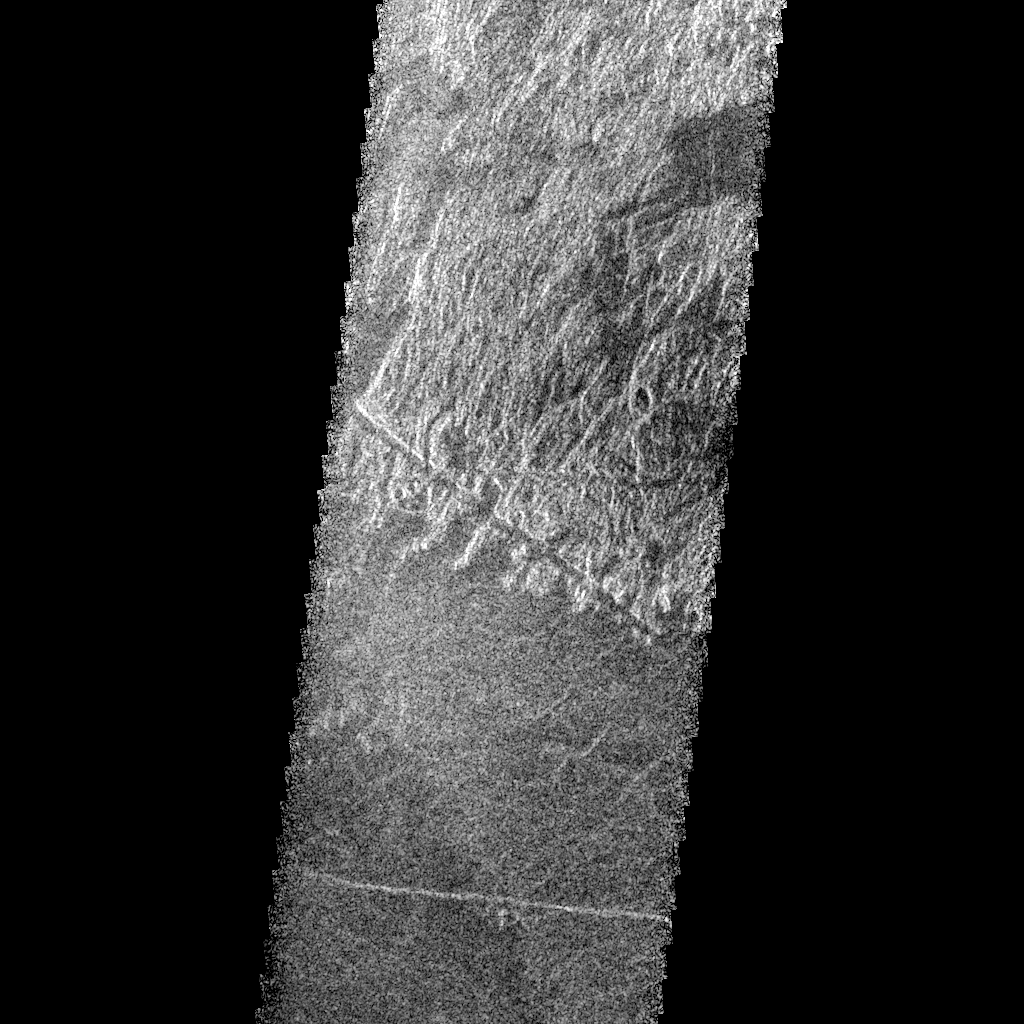

Venus – Phoebe Region

This Magellan radar image is of part of the Phoebe region of Venus. It is a mosaic of parts of revolutions 146 and 147 acquired in the first radar test on Aug. 16, 1990. The area in the image is located at 291 degrees east longitude, 19 degrees south latitude. The image shows an area 30 kilometers (19.6 miles) wide and 76 km (47 miles) long. On the basis of Pioneer Venus and Arecibo data, it is known that two major rift zones occur in southern Phoebe Regio and that they terminate at about 20 to 25 degrees south latitude, about 2,000 km (1,240 miles) apart. This image is of an area just north of the southern end of the western rift zone. The region is characterized by a complex geologic history involving both volcanism and faulting. Several of the geologic units show distinctive overlapping or cross cutting relationships that permit identification and separation of geologic events and construction of the geologic history of the region. The oldest rocks in this image form the complexly deformed and faulted, radar bright, hilly terrain in the northern half. Faults of a variety of orientations are observed. A narrow fault trough (about one-half to one km (three tenths to six tenths of a mile) wide is seen crossing the bright hills near the lower part in the middle of the image. This is one of the youngest faults in the faulted, hilly unit as it is seen to cut across many other structures. The fault trough in turn appears to be embayed and flooded by the darker plains that appear in the south half of the image. These plains are interpreted to be of volcanic origin. The dark plains may be formed of a complex of overlapping volcanic flows. For example, the somewhat darker region of plains in the lower left (southwest) corner of the image may be a different age series of plains forming volcanic lava flows. Finally, the narrow bright line crossing the image in its lower part is interpreted to be a fault which cross cuts both plains units and is thus the youngest event in the sequence. These relationships show the interplay of volcanic activity and faulting that have influenced this region and a number of other regions on Venus.

Credit: NASA/JPL